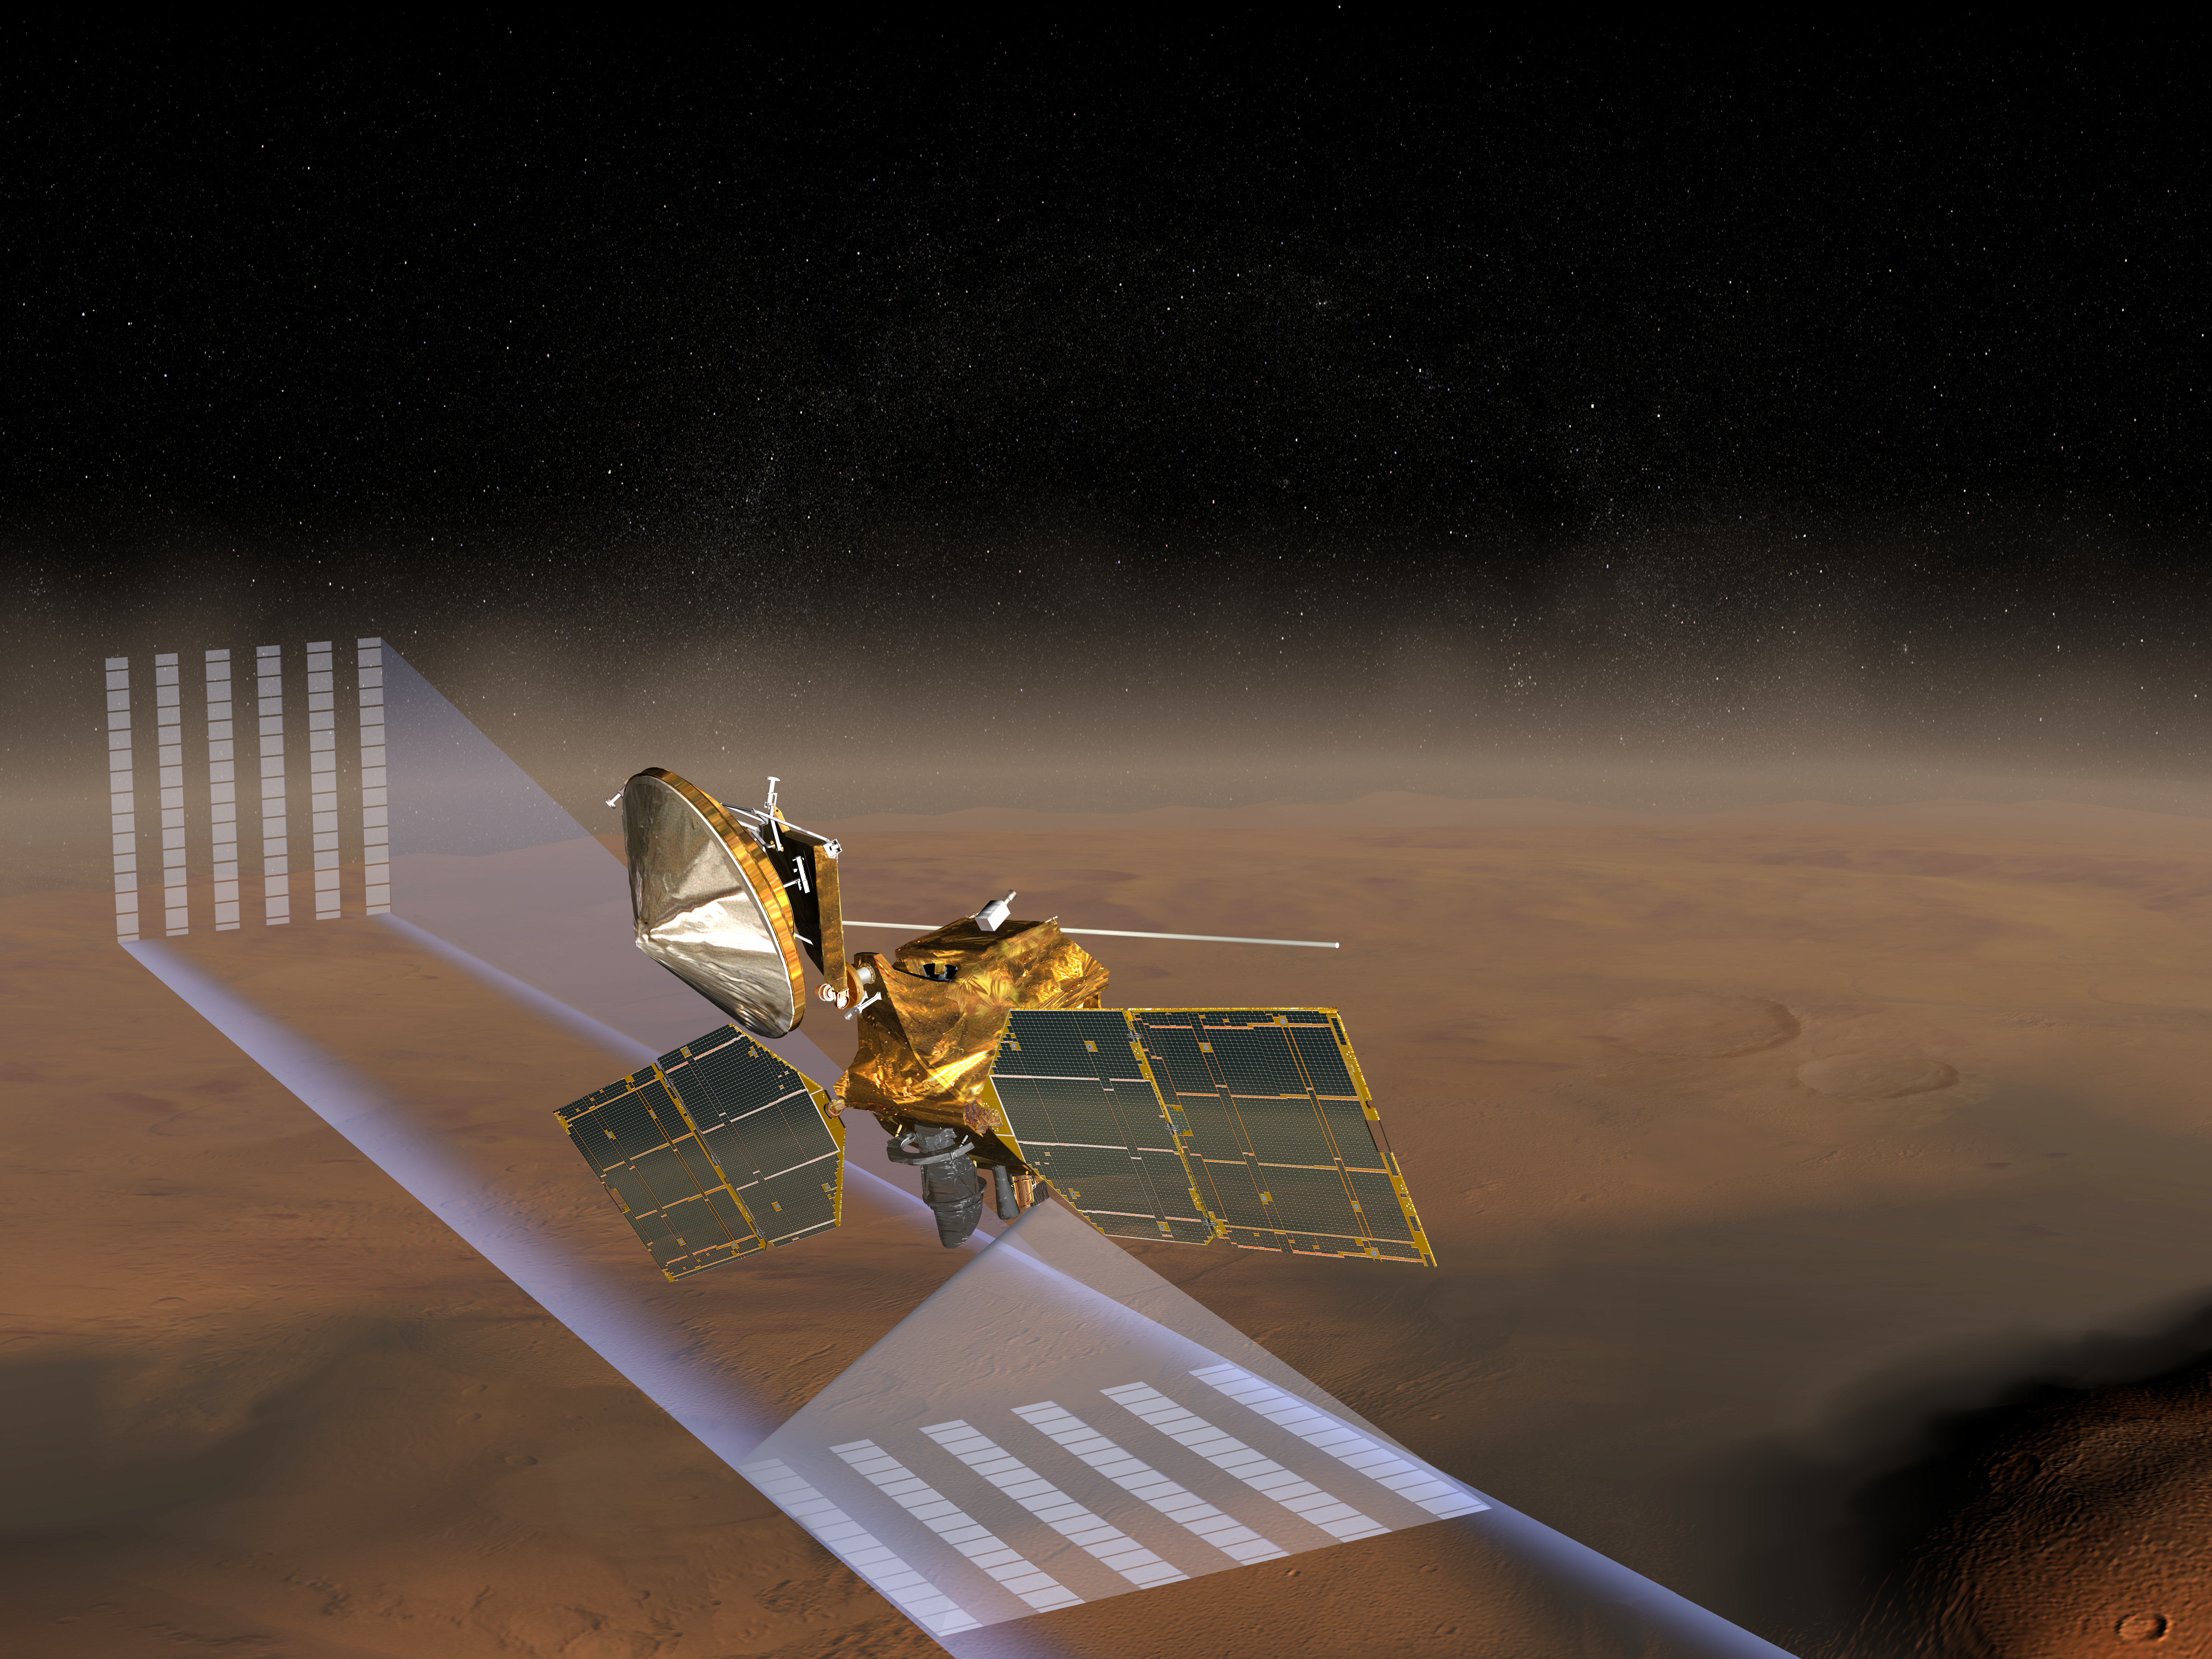

Mars Climate Sounder (Artist’s Concept)

This artist’s concept of NASA’s Mars Reconnaissance Orbiter at Mars features one of its instruments — the Mars Climate Sounder — in action. Using nine channels across the visible and thermal infrared ranges of the spectrum, the Mars Climate Sounder looks first at space through the atmosphere above the horizon of Mars to get a vertical profile with temperature, pressure, dust and water vapor concentration measurements every 5 kilometers (3 miles) vertically from the ground to about 80 kilometers (about 50 miles) high. It also looks down onto the planet to get surface temperature and column abundances of dust and water vapor between the spacecraft and the surface.

These “profiles” and surface measurements are combined into daily, three-dimensional global weather maps for both daytime and nighttime. Observations will be made through the martian year to characterize the large seasonal variations in atmospheric dust loading, humidity and thermal structure, providing scientists with the same type of information meteorologists use to understand and predict weather and climate here on Earth.

Credit: NASA/JPL